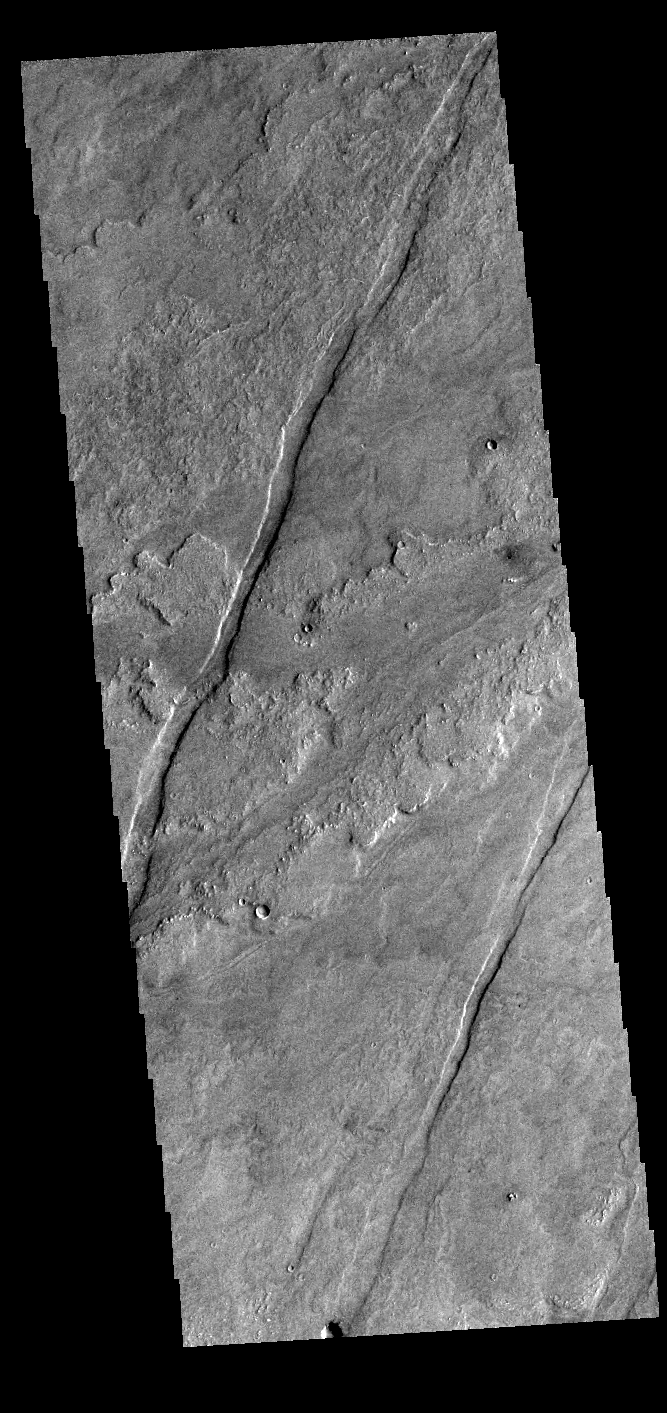

Daedalia Planum

Today’s VIS image shows a small portion of the immense lava flows that originated from Arsia Mons. Arsia Mons is the southernmost of the three large aligned volcanoes in the Tharsis region. Arsia Mons’ last eruption was 10s of million years ago. The different surface textures are created by differences in the lava viscosity and cooling rates. The lobate margins of each flow can be traced back to the start of each flow — or to the point where they are covered by younger flows. Flows in Daedalia Planum can be as long as 180 km (111 miles). For comparison the longest Hawaiian lava flow is only 51 km (˜31 miles) long. The total area of Daedalia Planum is 2.9 million square km – more than four times the size of Texas.

Credit: NASA/JPL-Caltech/ASU